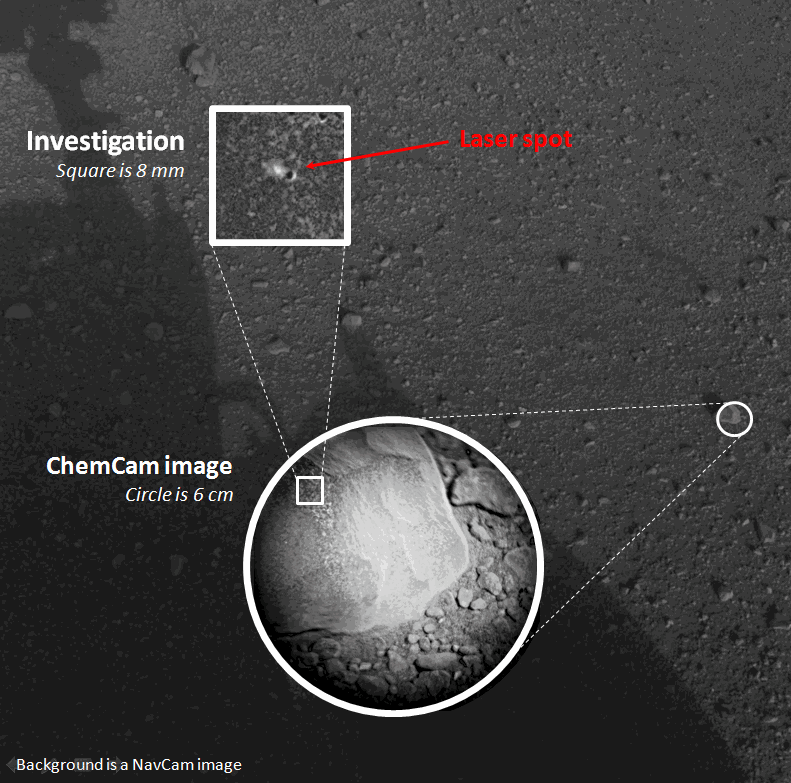

First Laser-Zapped Rock on Mars

This composite image, with magnified insets, depicts the first laser test by the Chemistry and Camera, or ChemCam, instrument aboard NASA’s Curiosity Mars rover. The composite incorporates a Navigation Camera image taken prior to the test, with insets taken by the camera in ChemCam. The circular insert highlights the rock before the laser test. The square inset is further magnified and processed to show the difference between images taken before and after the laser interrogation of the rock.

The test took place on Aug. 19, 2012.

In the composite, the fist-sized rock, called “Coronation,” is highlighted. Coronation is the first rock on any extraterrestrial planet to be investigated with such a laser test.

The widest context view in this composite comes from Curiosity’s Navigation Camera. The magnified views in the insets come from ChemCam’s camera, the Remote Micro-Imager. The area shown in the circular inset is 6 centimeters (2.4 inches) in diameter. It was taken before the rock was hit with the laser. The area covered in the further-magnified square inset is 8 millimeters (about one-third of an inch) across. It combines information from images taken before and after the test, subtracting the “before” image from the “after” image to make the changes in the rock visible.

Curiosity’s Chemistry and Camera instrument (ChemCam) inaugurated use of its laser when it used the beam to investigate Coronation during Curiosity’s 13th day after landing.

ChemCam hit Coronation with 30 pulses of its laser during a 10-second period. Each pulse delivered more than a million watts of power for about five one-billionths of a second. The energy from the laser excited atoms in the rock into an ionized, glowing plasma. ChemCam also caught the light from that spark with a telescope and analyzed it with three spectrometers for information about what elements are in the target.

This initial use of the laser on Mars served as target practice for characterizing the instrument but may provide additional value. Researchers will check whether the composition changed as the pulses progressed. If it did change, that could indicate dust or other surface material being penetrated to reveal different composition beneath the surface.

ChemCam was developed, built and tested by the U.S. Department of Energy’s Los Alamos National Laboratory in partnership with scientists and engineers funded by France’s national space agency, Centre National d’Etudes Spatiales (CNES) and research agency, Centre National de la Recherche Scientifique (CNRS).

NASA’s Jet Propulsion Laboratory, a division of the California Institute of Technology, Pasadena, manages the Mars Science Laboratory Project, including Curiosity, for NASA’s Science Mission Directorate, Washington. JPL designed and built the rover.

Credit: NASA/JPL-Caltech/LANL/CNES/IRAP